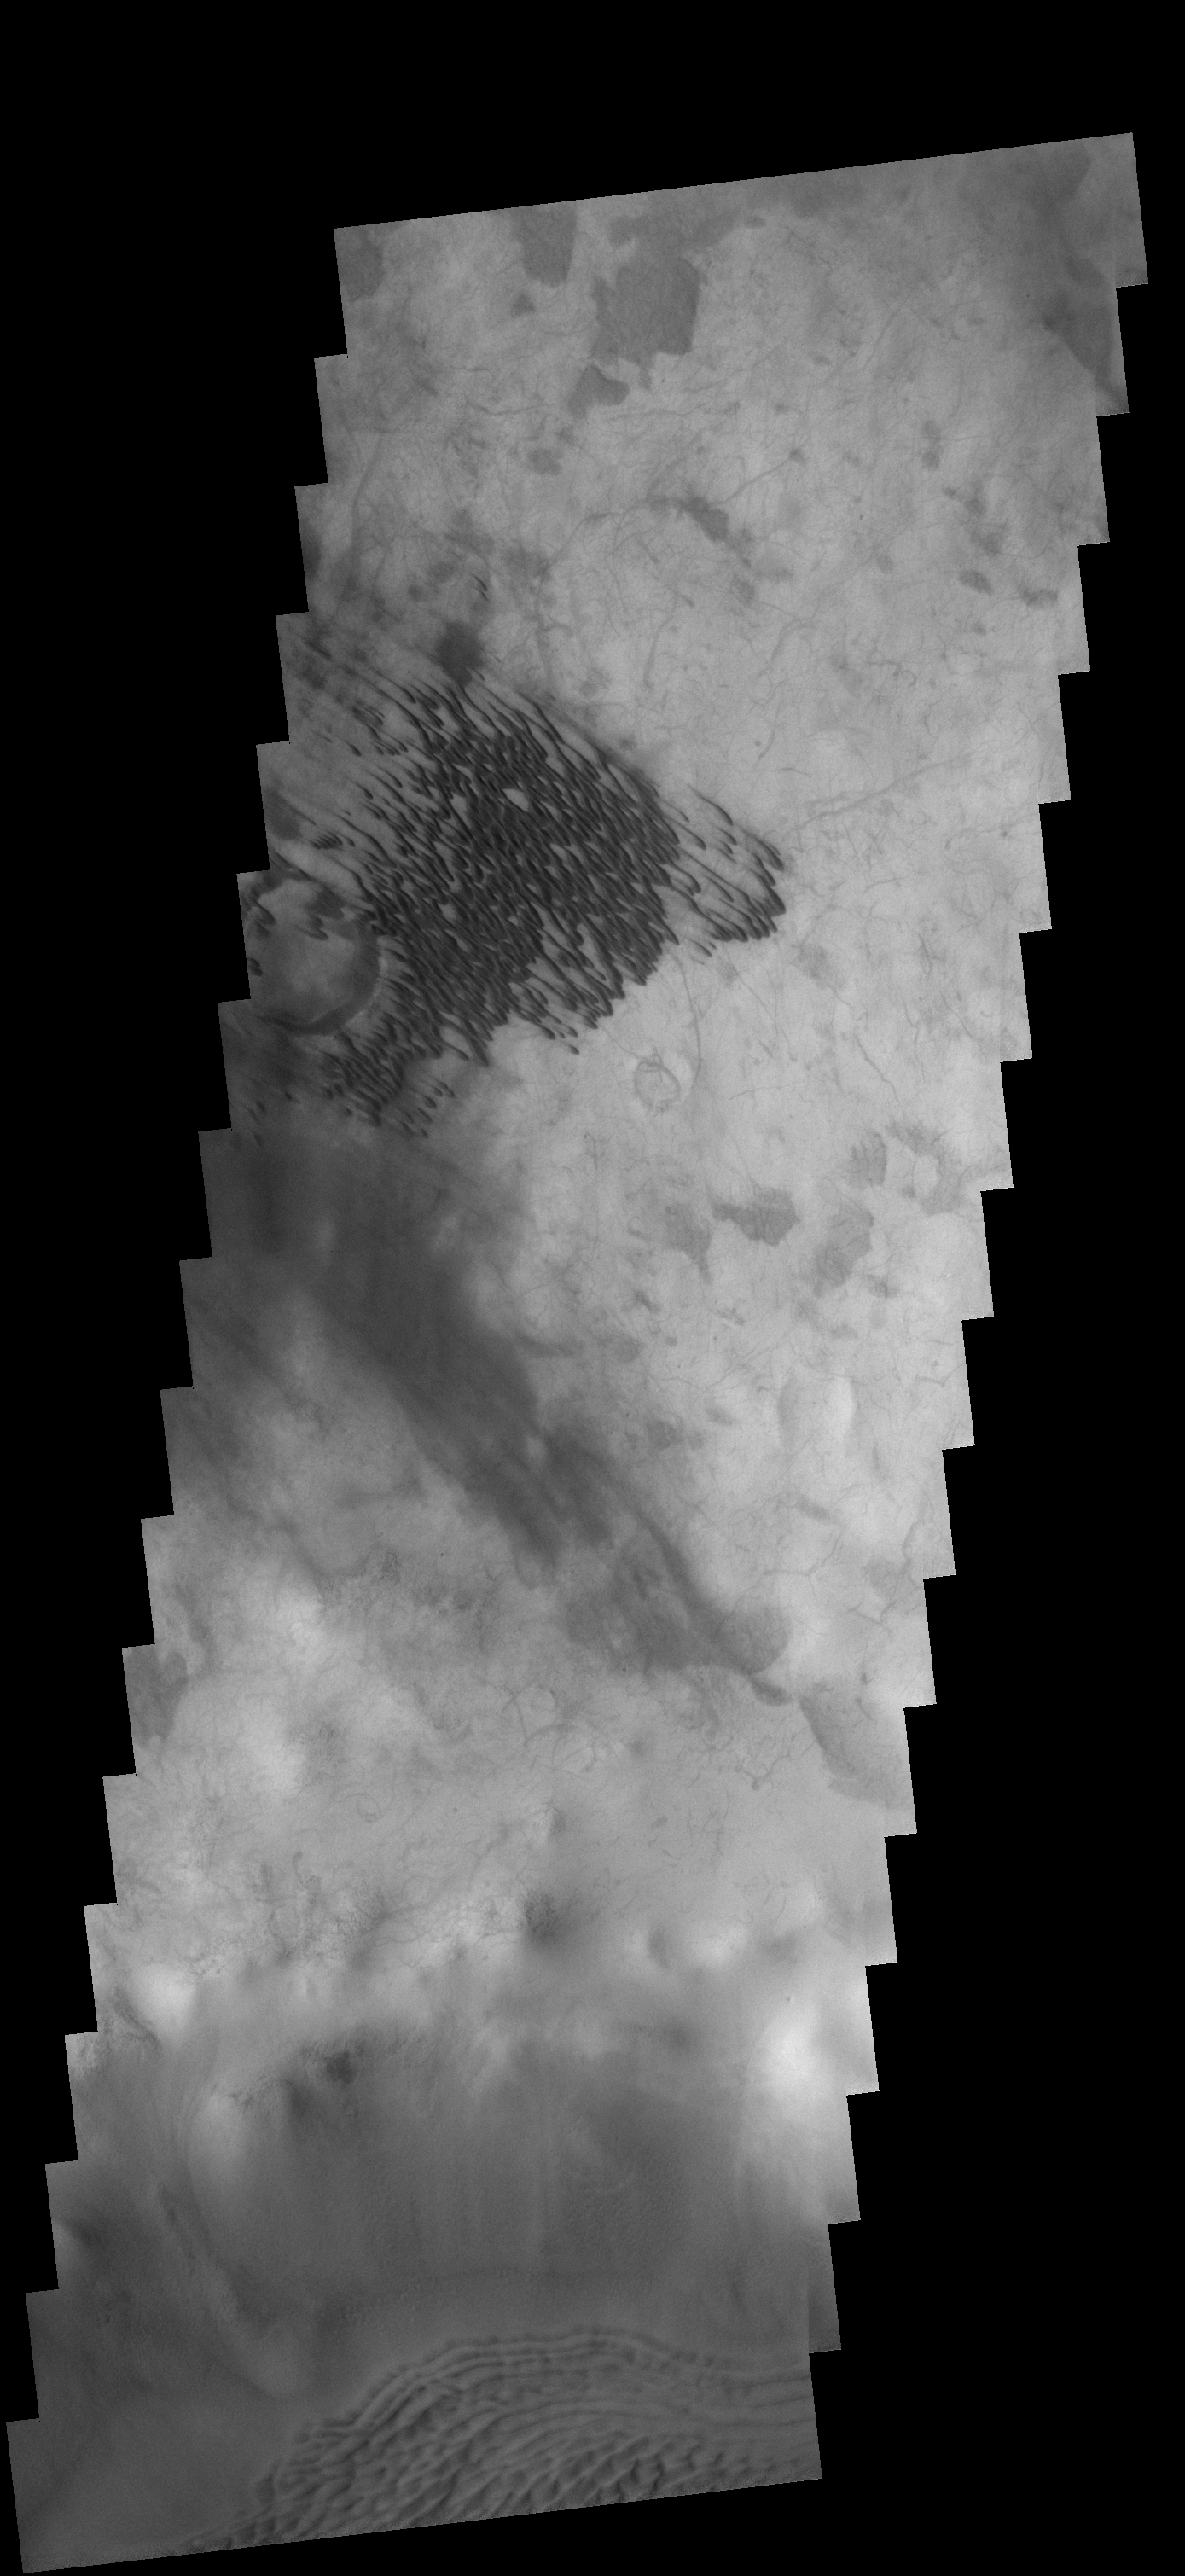

Dunes

These dunes are located on the floor of an unnamed crater SE of Campbell Crater.

Image information: VIS instrument. Latitude 57.3S, Longitude 168.7E. 17 meter/pixel resolution.

Note: this THEMIS visual image has not been radiometrically nor geometrically calibrated for this preliminary release. An empirical correction has been performed to remove instrumental effects. A linear shift has been applied in the cross-track and down-track direction to approximate spacecraft and planetary motion. Fully calibrated and geometrically projected images will be released through the Planetary Data System in accordance with Project policies at a later time.

NASA’s Jet Propulsion Laboratory manages the 2001 Mars Odyssey mission for NASA’s Office of Space Science, Washington, D.C. The Thermal Emission Imaging System (THEMIS) was developed by Arizona State University, Tempe, in collaboration with Raytheon Santa Barbara Remote Sensing. The THEMIS investigation is led by Dr. Philip Christensen at Arizona State University. Lockheed Martin Astronautics, Denver, is the prime contractor for the Odyssey project, and developed and built the orbiter. Mission operations are conducted jointly from Lockheed Martin and from JPL, a division of the California Institute of Technology in Pasadena.

Credit: NASA/JPL/ASU